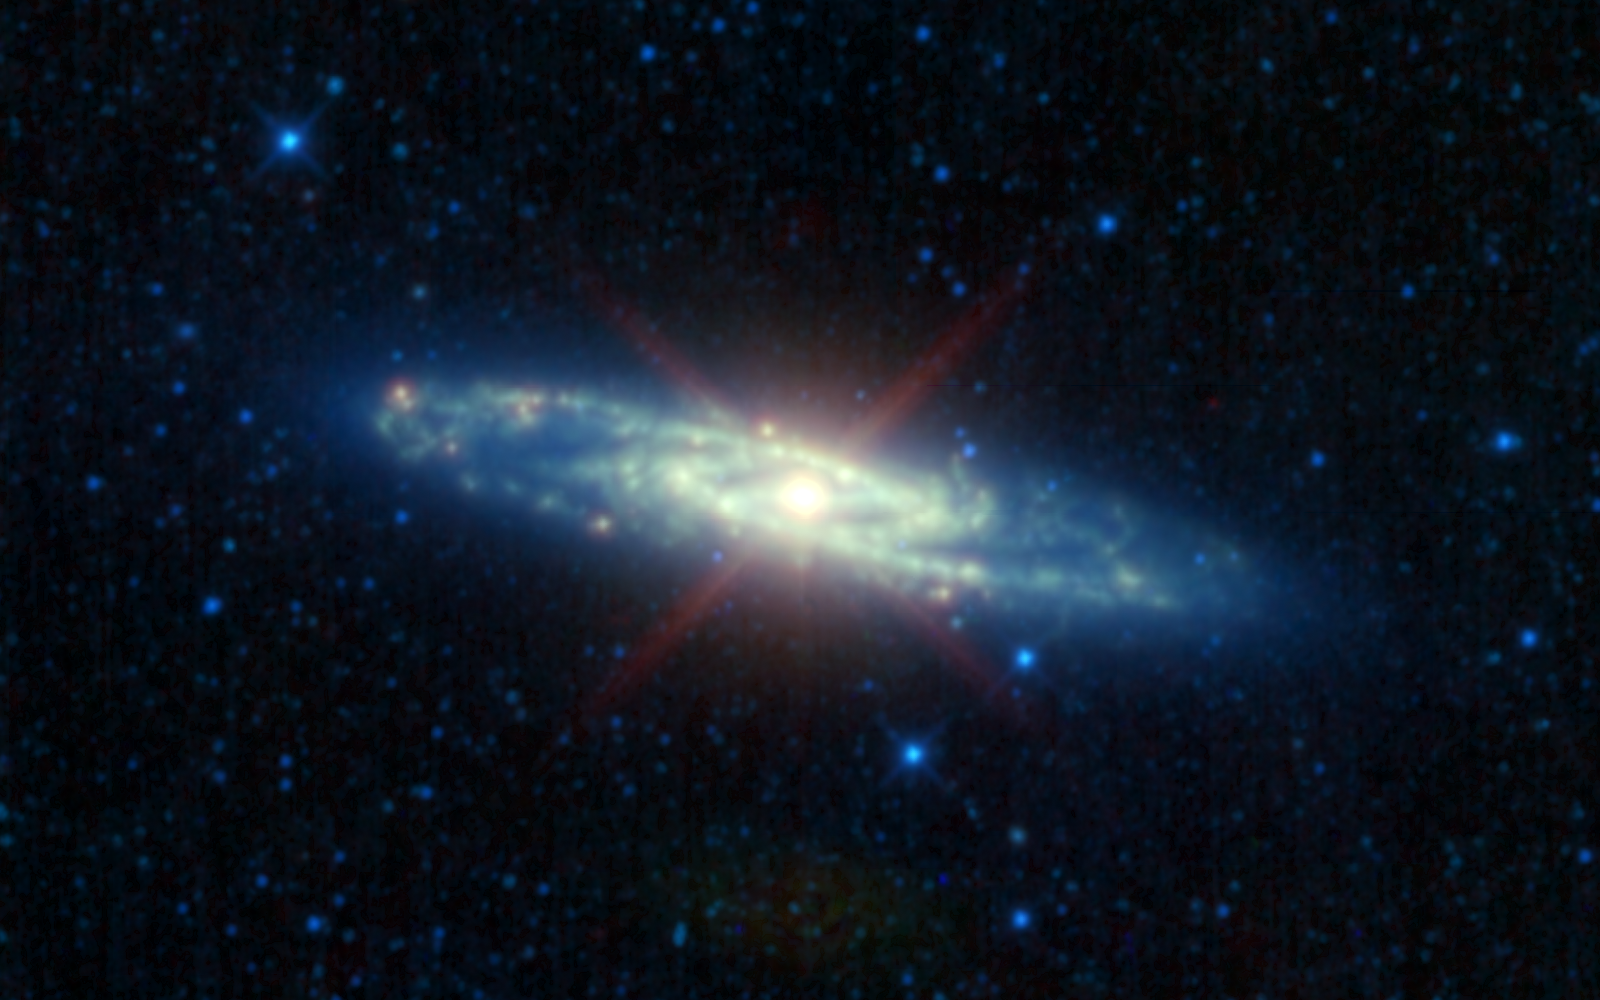

The Many Infrared ‘Personalities’ of the Sculptor Galaxy

4-Panel Poster

Figure 1Figure 2Figure 3

The Sculptor galaxy is shown in different infrared hues, in this new mosaic from NASA’s Wide-field Infrared Survey Explorer, or WISE. This image is a composite of infrared light captured with all four of the space telescope’s infrared detectors.

The red image (Figure 1) shows the galaxy’s active side. Infant stars are heating up their dusty cocoons, particularly in the galaxy’s core, making the Sculptor galaxy burst with infrared light. This light — color-coded red in this view — was captured using WISE’s longest-wavelength, 22-micron detector. The dusty burst of stars is so intense in the core that it generates diffraction spikes. Diffraction spikes are telescope artifacts normally seen only around very bright stars.

The green image (Figure 2) reveals the galaxy’s emerging young stars, concentrated in the core and spiral arms. Ultraviolet light from these hot stars is being absorbed by tiny dust or soot particles left over from their formation, making the particles glow with infrared light that has been color-coded green in this view. WISE can see this light with a detector designed to capture wavelengths of 12 microns.

The blue image (Figure 3) was taken with the two shortest-wavelength detectors on WISE (3.4 and 4.6 microns). It shows stars of all ages, which can be found not just in the core and spiral arms, but throughout the galaxy.

The Sculptor galaxy, or NGC 253, was discovered in 1783 by Caroline Herschel, a sister and collaborator of the discoverer of infrared light, Sir William Herschel. It was named after the constellation in which it is found, and is part of a cluster of galaxies known as the Sculptor group. The Sculptor galaxy can be seen by observers in the southern hemisphere with a pair of good binoculars.

NGC 253 is an active galaxy, which means that a significant fraction of its energy output does not come from normal populations of stars within the galaxy. The extraordinarily high amount of star formation occurring in the nucleus of this galaxy has led astronomers to classify it as a “starburst” galaxy. At a distance of approximately 10.5 million light-years away, NGC 253 is the closest starburst galaxy to our Milky Way galaxy. However, the starburst alone cannot explain all the activity observed in the nucleus. One strong possibility is that a giant black hole lurks at the heart of it all, similar to the one that lies at the center of the Milky Way.

In late September of this year, after surveying the sky about one-and-a-half times, WISE exhausted its supply of the frozen coolant needed to chill its longest-wavelength detectors — the 12- and 22-micron channels. The satellite is continuing to survey the sky with its two remaining detectors, focusing primarily on asteroids and comets. Read more about this survey, called the NEOWISE Post-Cryogenic mission, at:http://www.jpl.nasa.gov/news/news.cfm?release=2010-320.

JPL manages the Wide-field Infrared Survey Explorer for NASA’s Science Mission Directorate, Washington. The principal investigator, Edward Wright, is at UCLA. The mission was competitively selected under NASA’s Explorers Program managed by the Goddard Space Flight Center, Greenbelt, Md. The science instrument was built by the Space Dynamics Laboratory, Logan, Utah, and the spacecraft was built by Ball Aerospace & Technologies Corp., Boulder, Colo. Science operations and data processing take place at the Infrared Processing and Analysis Center at the California Institute of Technology in Pasadena. Caltech manages JPL for NASA.

Credit: NASA/JPL-Caltech/UCLA